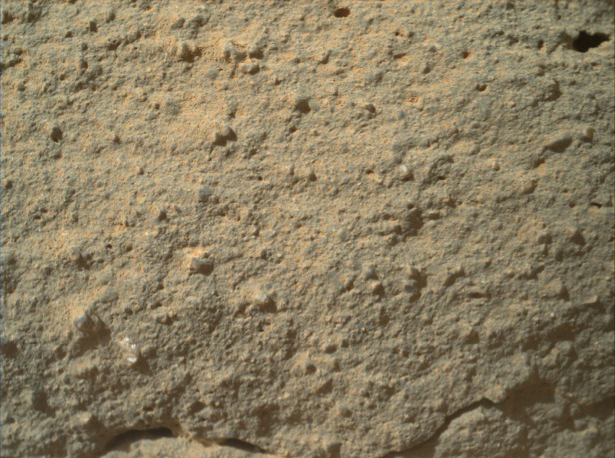

Texture of ‘Gillespie Lake’ Rock

Annotated Image

This image from NASA’s Curiosity rover shows the great diversity of grains found on the surface of a Martian rock. The rock, called “Gillespie Lake,” was imaged by Curiosity’s Mars Hand Lens Imager on Dec. 19, 2012, the 132nd sol, or Martian day, of operations.

The grains highlighted in the annotated version of this image are about 1 to 2 millimeters (0.04 to 0.08 inches) long and the full frame is about 3 to 5 centimeters (1 to 2 inches) across. Some grains look similar to clear crystal in appearance while others are darker and duller in appearance.

Credit: NASA/JPL-Caltech/MSSS